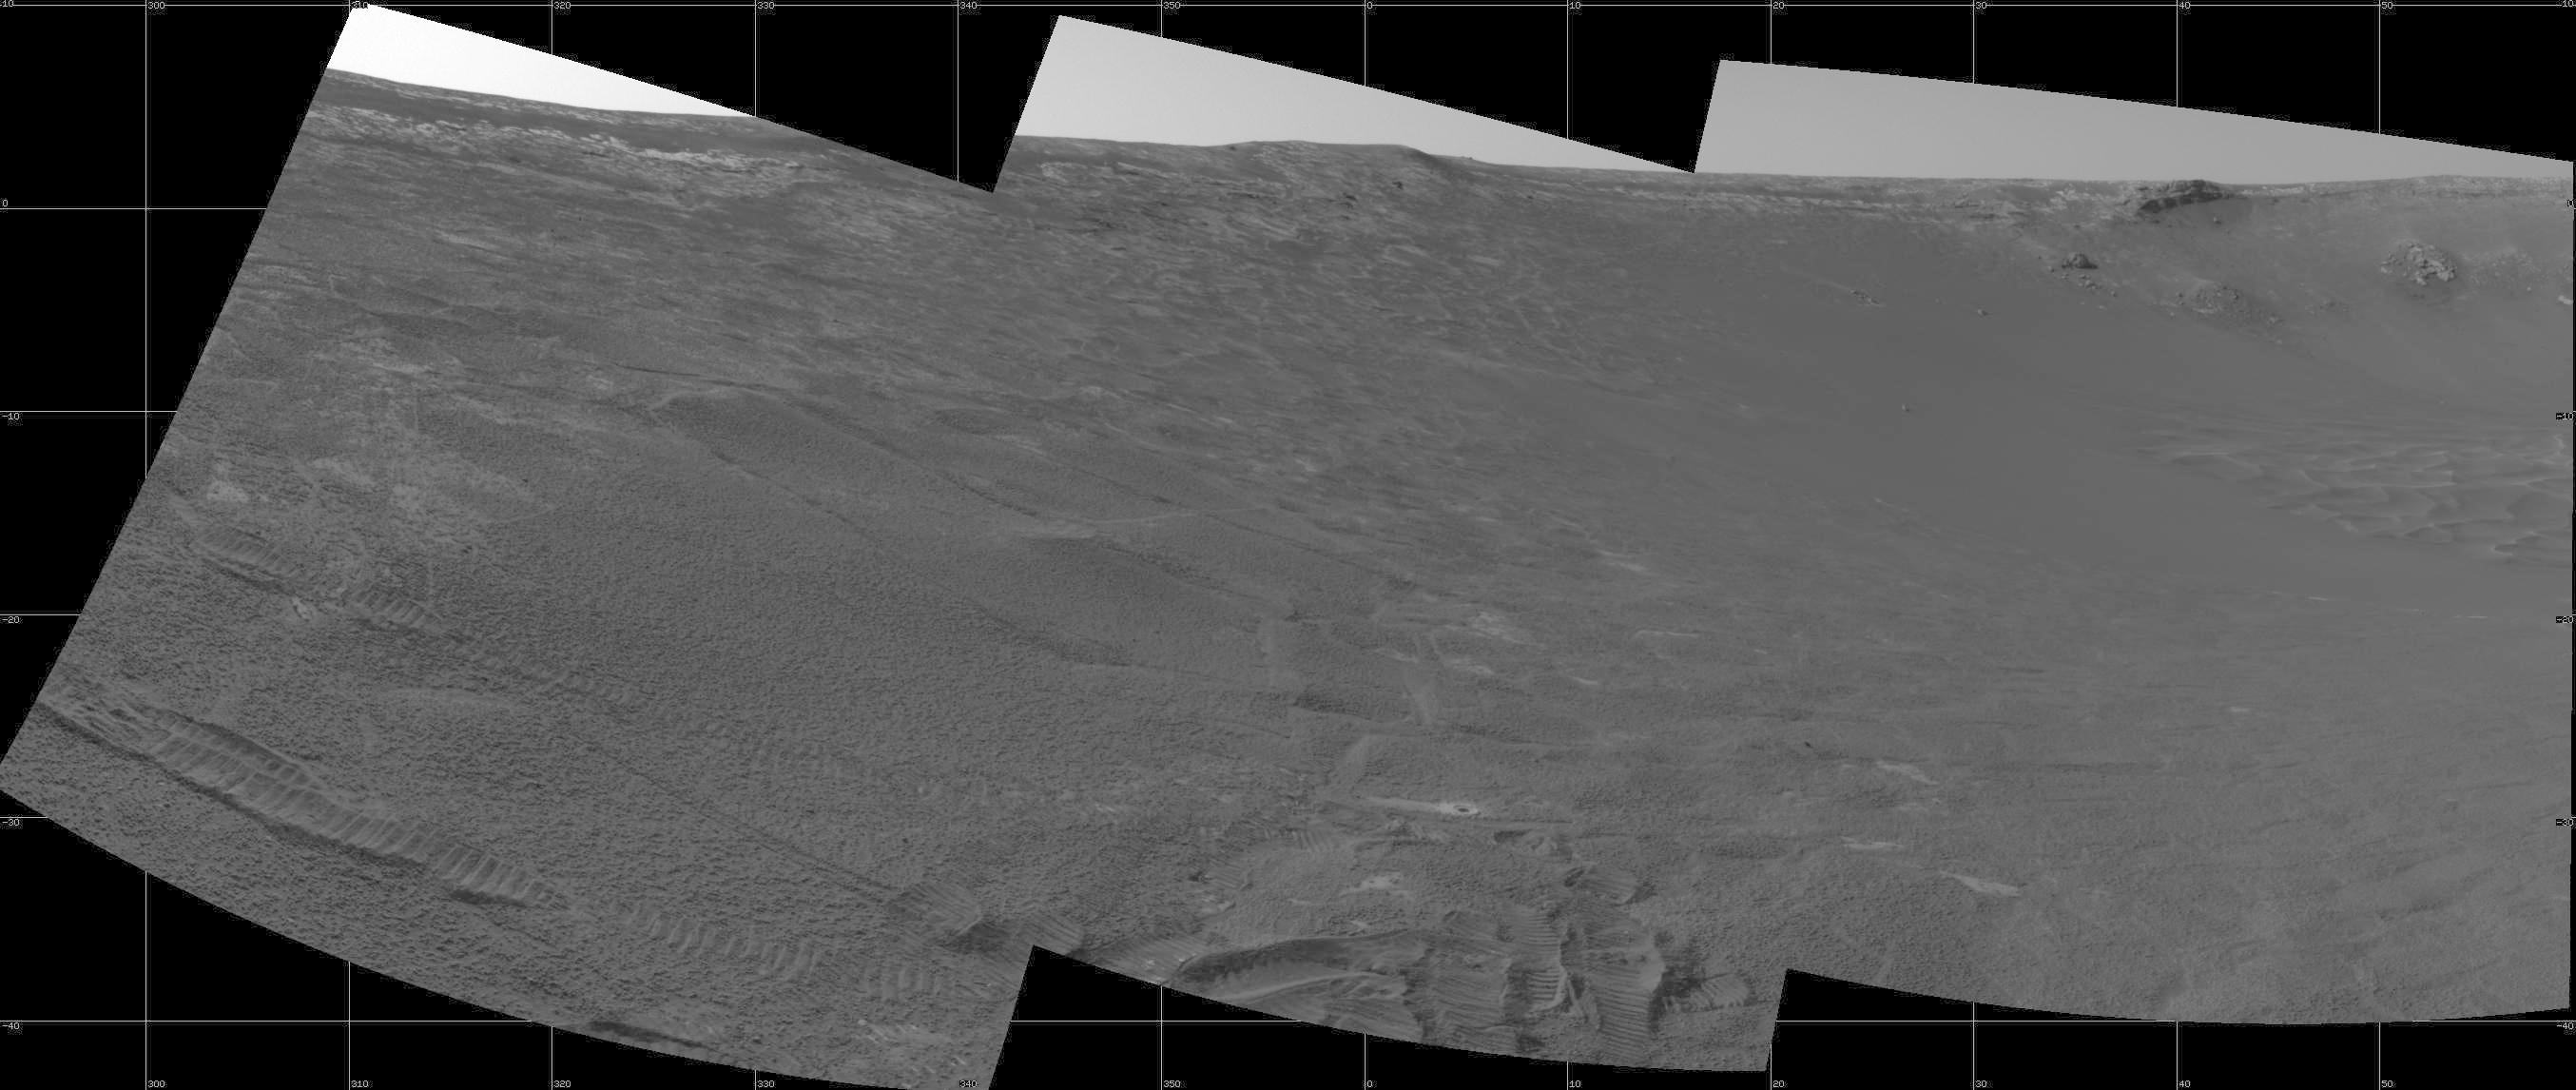

New Look at “Endurance” via Mars Express

This view of the interior slope and rim of “Endurance Crater” comes from the navigation camera on NASA’s Mars Exploration Rover Opportunity with an assist from the European Space Agency’s Mars Express orbiter. Opportunity took the three frames that make up this image on the rover’s 188th martian day (Aug. 4, 2004), before transmitting this and other data to Mars Express. The orbiter then relayed the data to Earth. Rover wheel tracks are visible in the foreground.

Credit: NASA/JPL